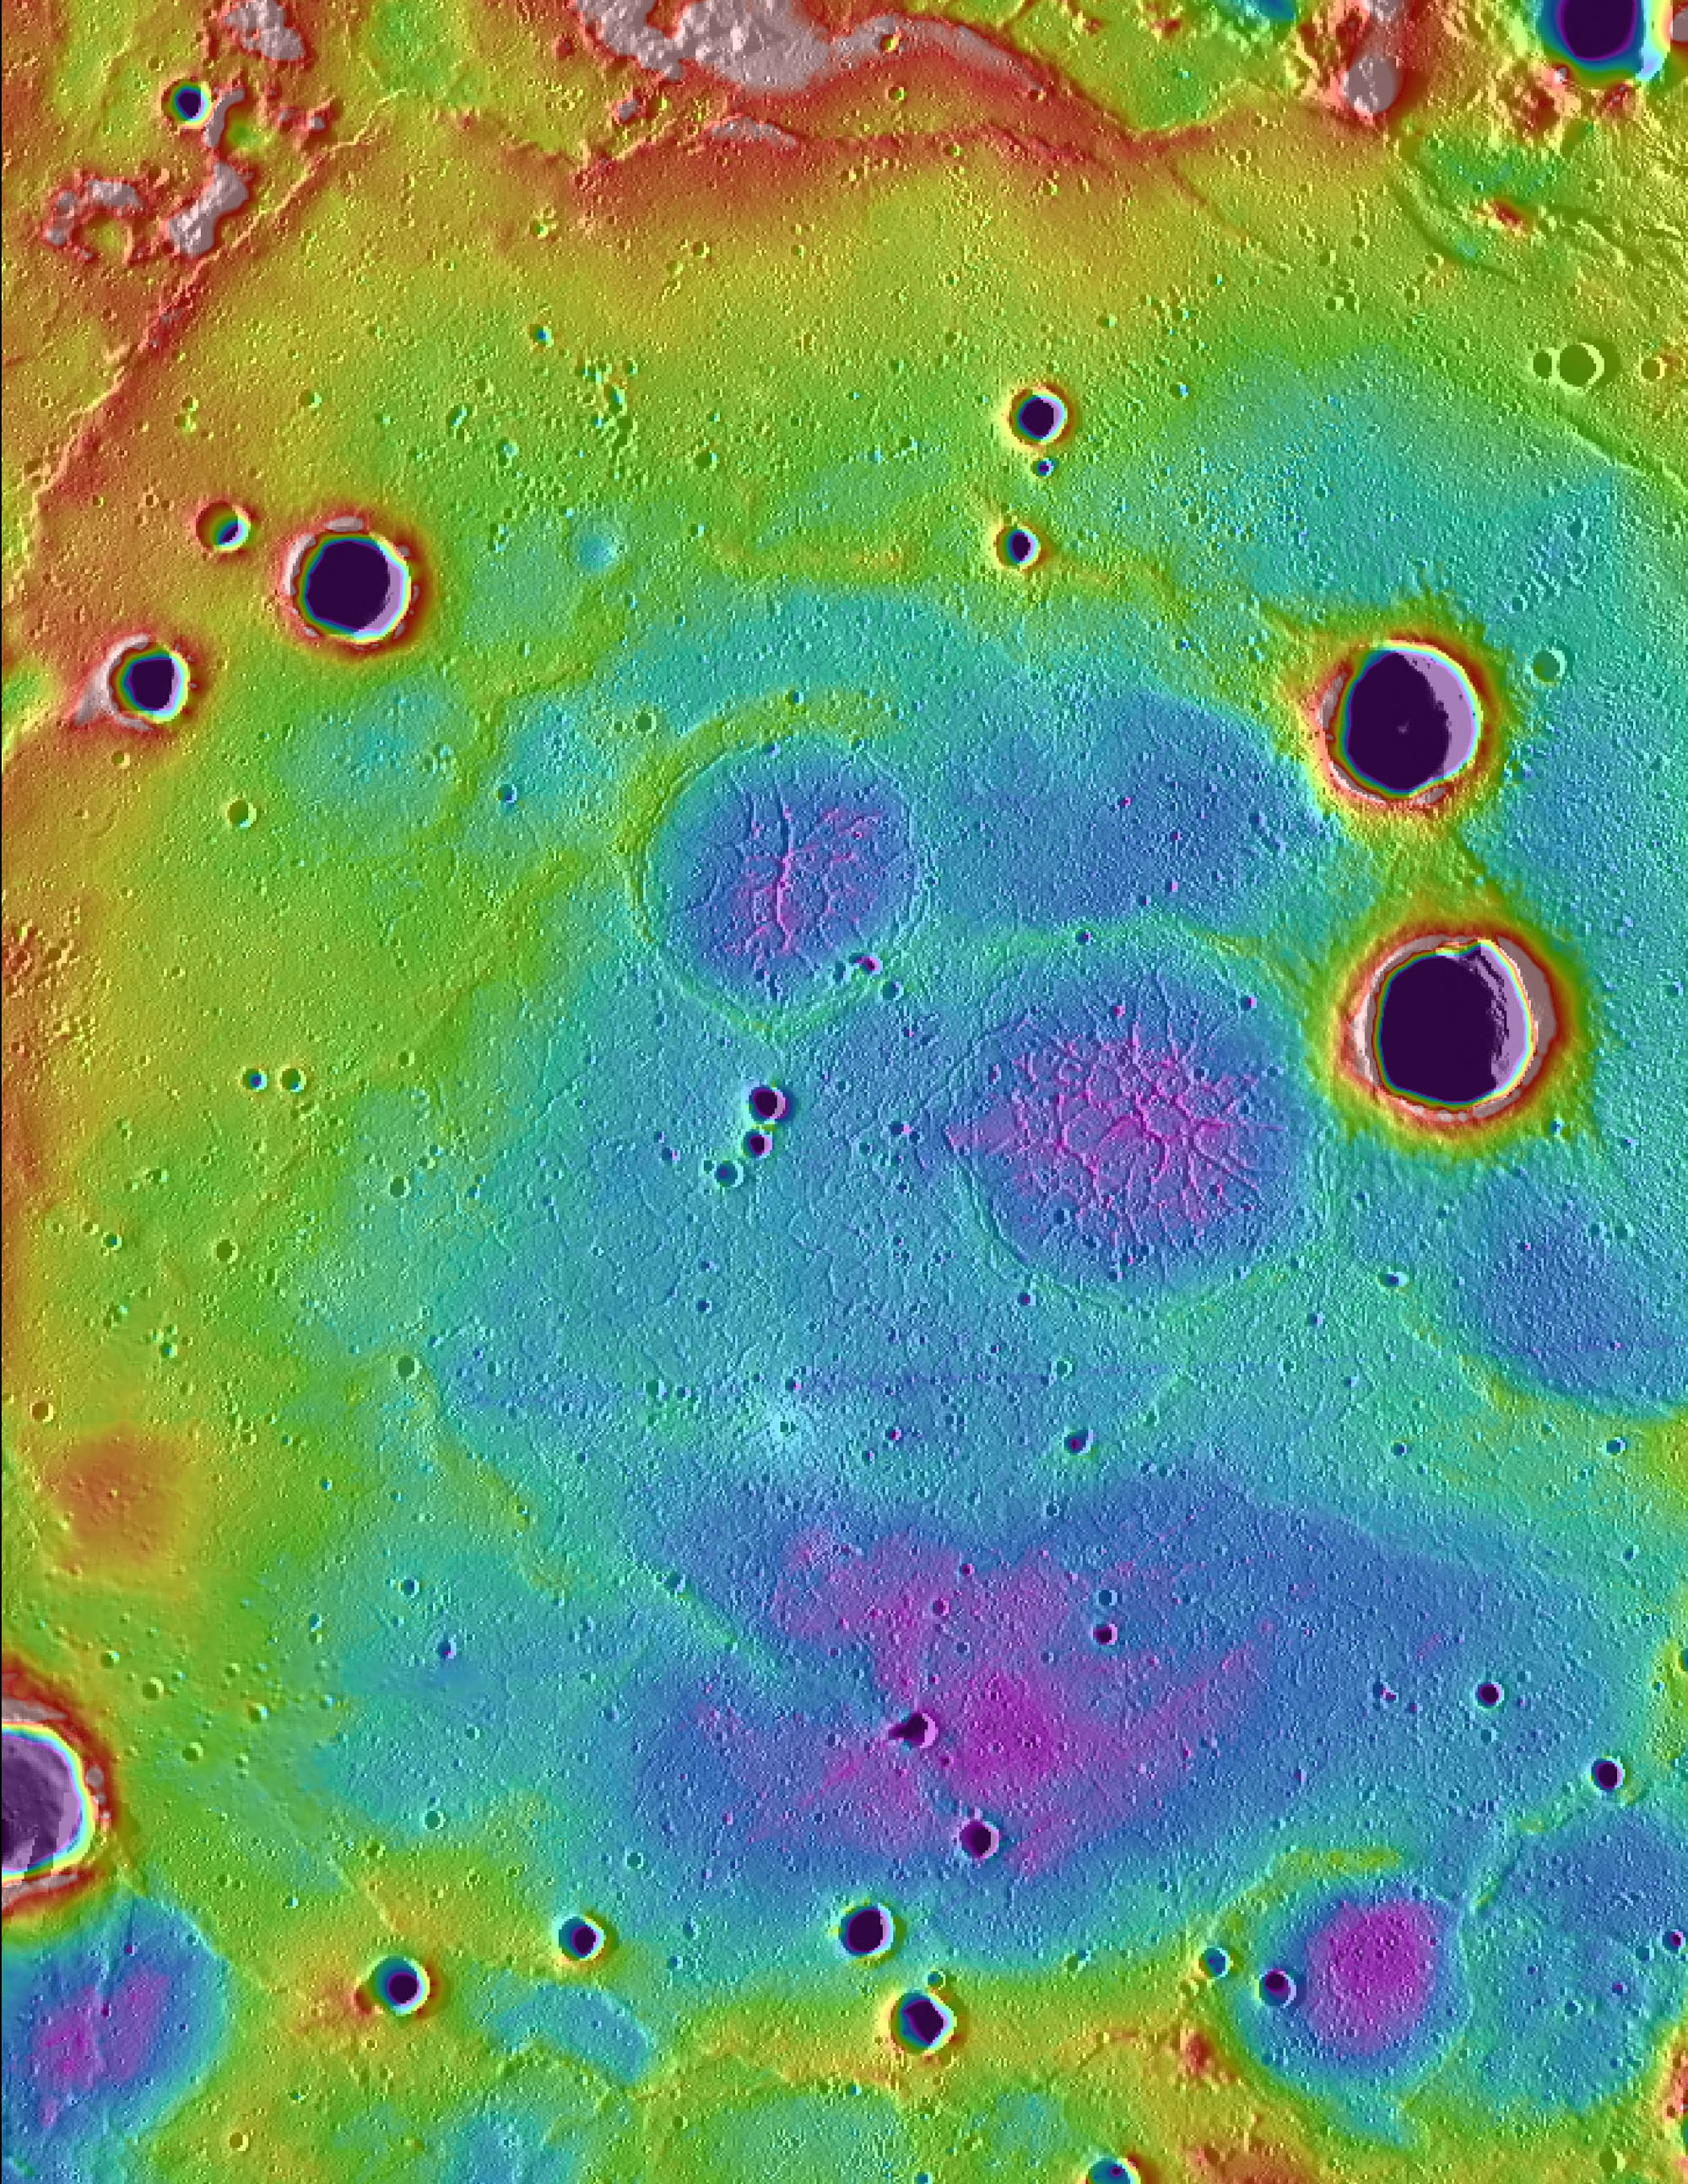

Highs and Lows of Goethe

Topographic information from the Mercury Laser Altimeter (MLA) is used to colorize a image mosaic of Goethe basin, located in Mercury’s northern region. The purple colors are low and white is the highest; the total range of heights shown in this view is about 1 kilometer. Goethe basin is home to a variety of interesting features, including ghost craters with graben, wrinkle ridges that outline the basin, and dark craters that host radar-bright materials.

Scale: The width of this image is about 250 kilometers (150 miles)

The MESSENGER spacecraft is the first ever to orbit the planet Mercury, and the spacecraft’s seven scientific instruments and radio science investigation are unraveling the history and evolution of the Solar System’s innermost planet. Visit the Why Mercury? section of this website to learn more about the key science questions that the MESSENGER mission is addressing. During the one-year primary mission, MDIS acquired 88,746 images and extensive other data sets. MESSENGER is now in a year-long extended mission, during which plans call for the acquisition of more than 80,000 additional images to support MESSENGER’s science goals.

These images are from MESSENGER, a NASA Discovery mission to conduct the first orbital study of the innermost planet, Mercury. For information regarding the use of images, see the MESSENGER image use policy.

Credit: NASA/Johns Hopkins University Applied Physics Laboratory/Carnegie Institution of Washington